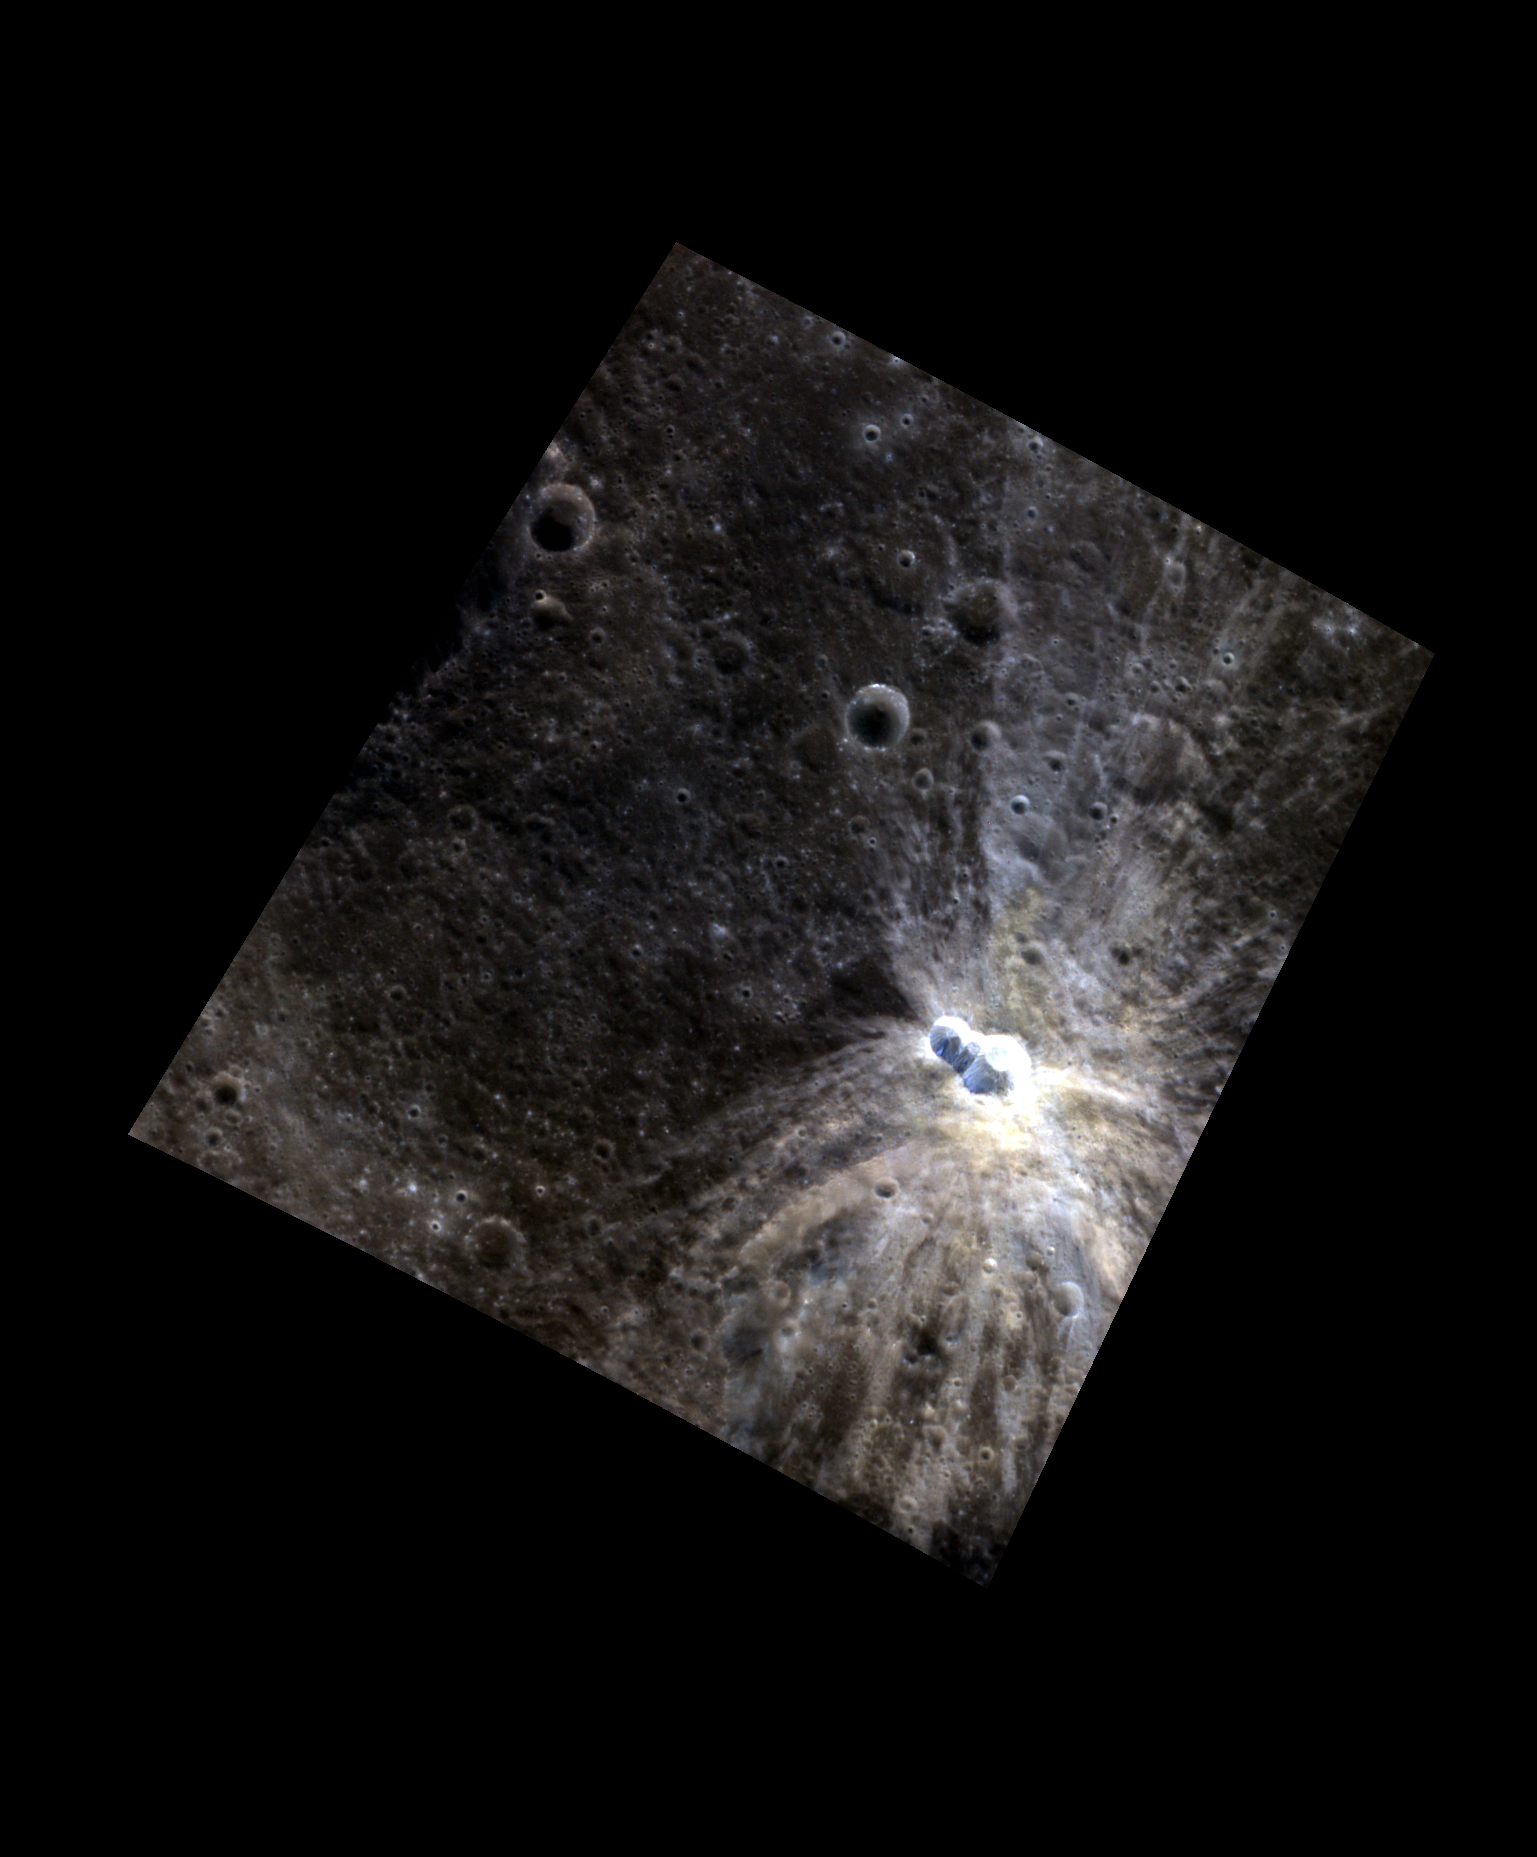

Mercury’s Wings

Fresh and bright, this unnamed, elongated crater appears to have been formed by an impactor that struck the surface at an oblique angle, causing most of the ejecta to be thrown out unevenly around the crater (notice the bright rays above, below, and to the right of the crater). The marginally bright material in the bottom left corner is actually part of a ray from Hokusai, over 1380 km (about 860 mi.) away!

The planet Mercury is named after the Roman messenger god (identified with Hermes in Greek mythology). A key feature about the god Mercury is his winged sandals – referenced here in the title of this image. Mercury’s role as the god of communication and messages influenced the acronym for the MESSENGER spacecraft.

This image was acquired as a high-resolution targeted color observation. Targeted color observations are images of a small area on Mercury’s surface at resolutions higher than the 1-kilometer/pixel 8-color base map. During MESSENGER’s one-year primary mission, hundreds of targeted color observations were obtained. During MESSENGER’s extended mission, high-resolution targeted color observations are more rare, as the 3-color base map covered Mercury’s northern hemisphere with the highest-resolution color images that are possible.

Date acquired: August 19, 2011
Image Mission Elapsed Time (MET): 222275999, 222275995, 222275991
Image ID: 652862, 652861, 652860
Instrument: Wide Angle Camera (WAC) of the Mercury Dual Imaging System (MDIS)
WAC filters: 9, 7, 6 (996, 748, 433 nanometers) in red, green, and blue
Center Latitude: 27.84°
Center Longitude: 30.73° E
Resolution: 116 meters/pixel
Scale: The small bright crater measures about 13 km (8 mi.) in long dimension.
Incidence Angle: 31.1°
Emission Angle: 37.2°
Phase Angle: 68.3°

The MESSENGER spacecraft is the first ever to orbit the planet Mercury, and the spacecraft’s seven scientific instruments and radio science investigation are unraveling the history and evolution of the Solar System’s innermost planet. MESSENGER acquired over 150,000 images and extensive other data sets. MESSENGER is capable of continuing orbital operations until early 2015.

For information regarding the use of images, see the MESSENGER image use policy.

Credit: NASA/Johns Hopkins University Applied Physics Laboratory/Carnegie Institution of Washington